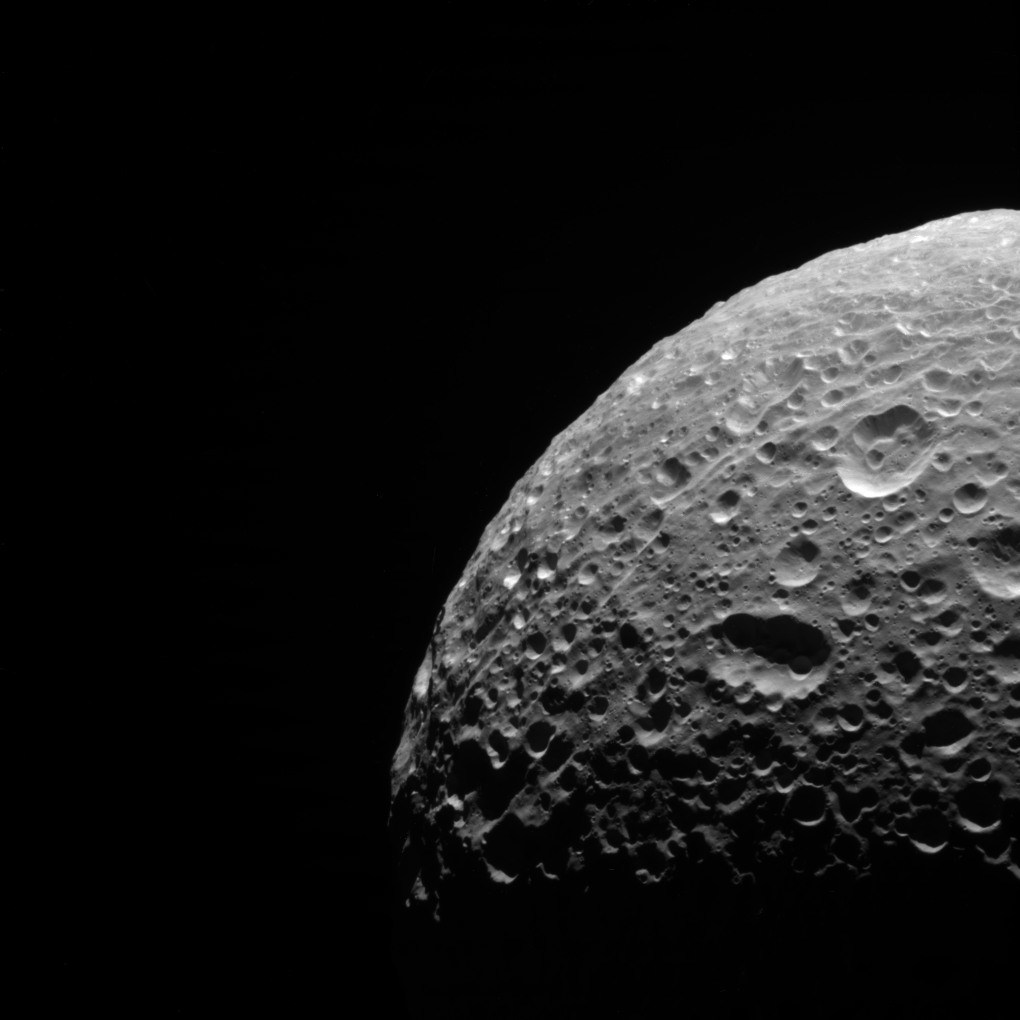

Polar Scars

In addition to being evidence of past impacts, craters can serve another valuable scientific purpose. By counting the number of craters in an area, scientists can estimate the age of the terrain. Older surfaces, such as on Mimas (246 miles, or 396 kilometers across), will have more craters per unit area than younger surfaces.

This view looks toward the trailing hemisphere of Mimas. North on Mimas is up and rotated 4 degrees to the left. The image was taken in visible light with the Cassini spacecraft narrow-angle camera on June 5, 2012.

The view was acquired at a distance of approximately 31,000 miles (50,000 kilometers) from Mimas. Image scale is 982 feet (299 meters) per pixel.

The Cassini-Huygens mission is a cooperative project of NASA, the European Space Agency and the Italian Space Agency. NASA’s Jet Propulsion Laboratory, a division of the California Institute of Technology in Pasadena, manages the mission for NASA’s Science Mission Directorate, Washington. The Cassini orbiter and its two onboard cameras were designed, developed and assembled at JPL. The imaging operations center is based at the Space Science Institute in Boulder, Colo.

Credit: NASA/JPL-Caltech/Space Science Institute